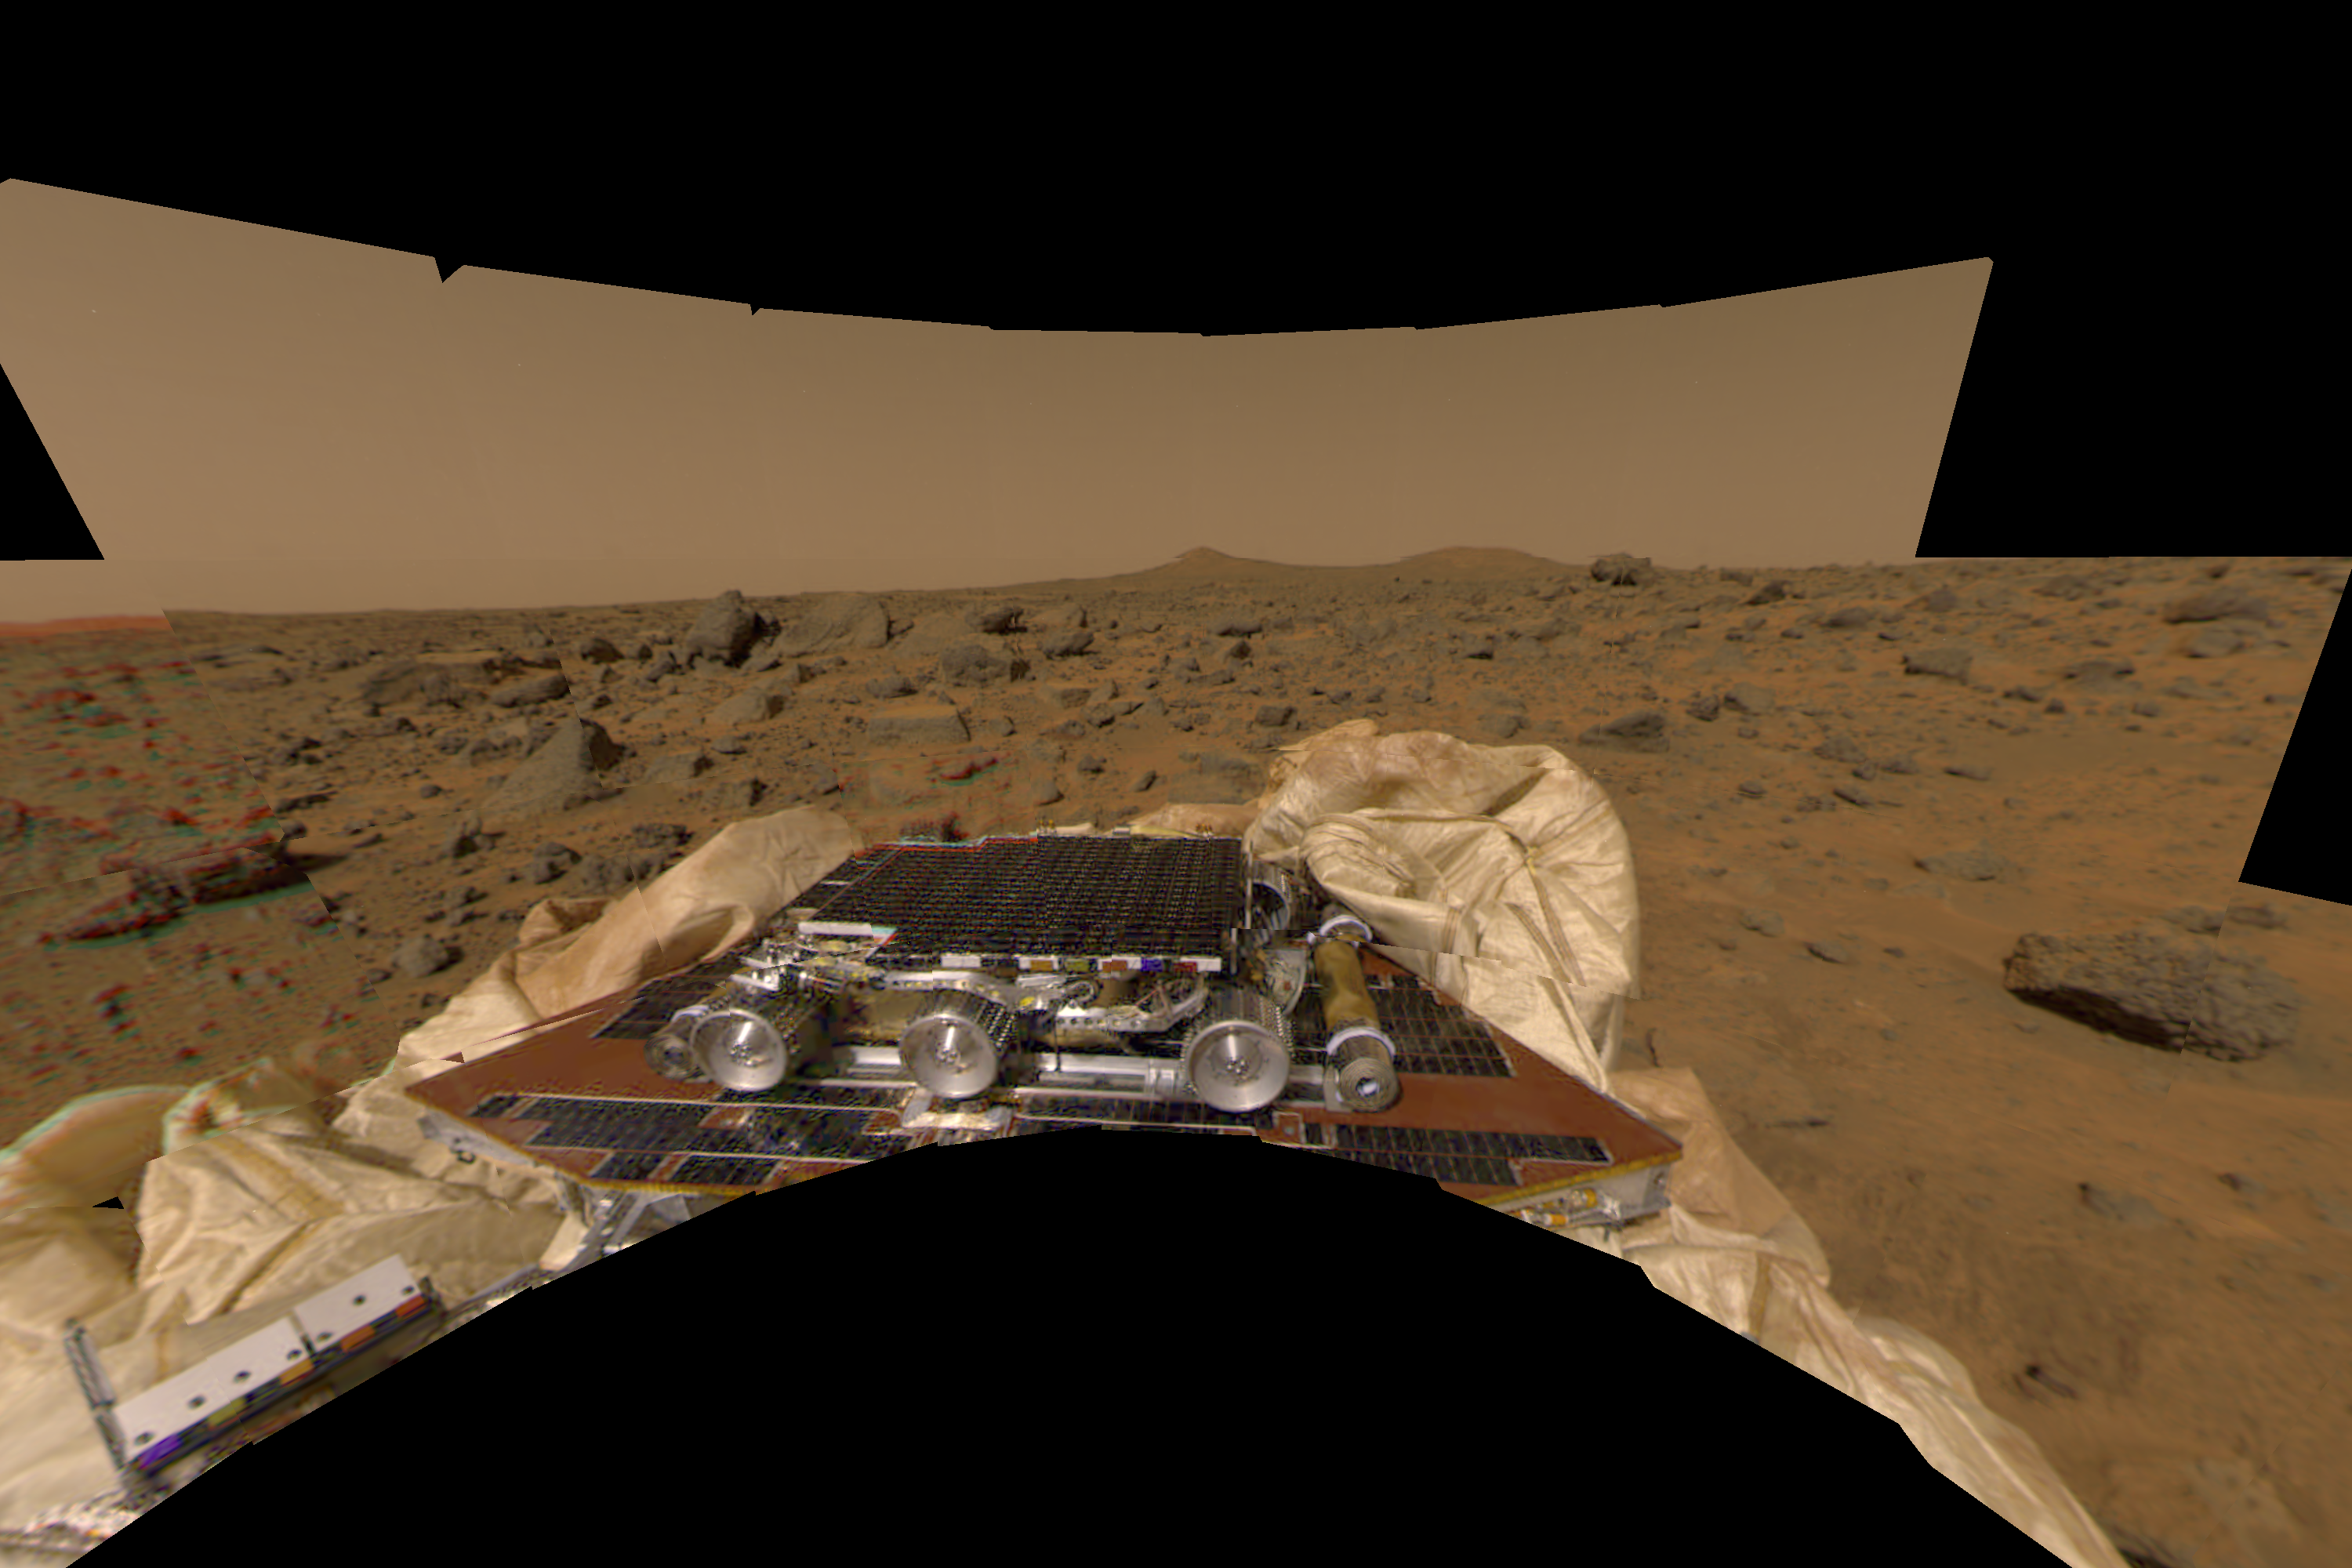

New Perspective of Undeployed Rover

This image features a different perspective of one of the first pictures taken by the Imager for Mars Pathfinder (IMP) lander shortly after its touchdown at 10:07 AM Pacific Daylight Time on July 4. The image has been transformed to a perspective that would match that of an observer standing at the point the image was taken. Sojourner is seen in the foreground in its stowed position on a solar panel of the lander. Both ramps, the rear of which Sojourner would use on July 5 to safely descend to the Martian surface, were still undeployed when this image was taken. The double hills called “Twin Peaks” are clearly visible in the background.

The Jet Propulsion Laboratory, Pasadena, CA, developed and manages the Mars Pathfinder mission for NASA’s Office of Space Science, Washington, D.C. JPL is a division of the California Institute of Technology (Caltech). The Imager for Mars Pathfinder (IMP) was developed by the University of Arizona Lunar and Planetary Laboratory under contract to JPL. Peter Smith is the Principal Investigator.

Photojournal note: Sojourner spent 83 days of a planned seven-day mission exploring the Martian terrain, acquiring images, and taking chemical, atmospheric and other measurements. The final data transmission received from Pathfinder was at 10:23 UTC on September 27, 1997. Although mission managers tried to restore full communications during the following five months, the successful mission was terminated on March 10, 1998.

Credit: NASA/JPL